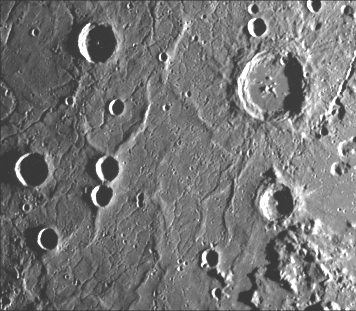

Ridges and Fractures on Floor of Caloris Basin

This image (FDS 126), acquired during the spacecraft’s first encounter with Mercury, includes part of the floor of the Caloris basin showing the ridges and fractures. Notice that the length and the width if the fractures increase toward the center of the basin (lower right to upper left) and that the fractures transect the ridges at various angles. The two irregular depressions at the right edge of the image near the center are rimless and apparently collapse structures rather than impact craters.

The Mariner 10 mission, managed by the Jet Propulsion Laboratory for NASA’s Office of Space Science, explored Venus in February 1974 on the way to three encounters with Mercury-in March and September 1974 and in March 1975. The spacecraft took more than 7,000 photos of Mercury, Venus, the Earth and the Moon.

Credit: NASA/JPL/Northwestern University